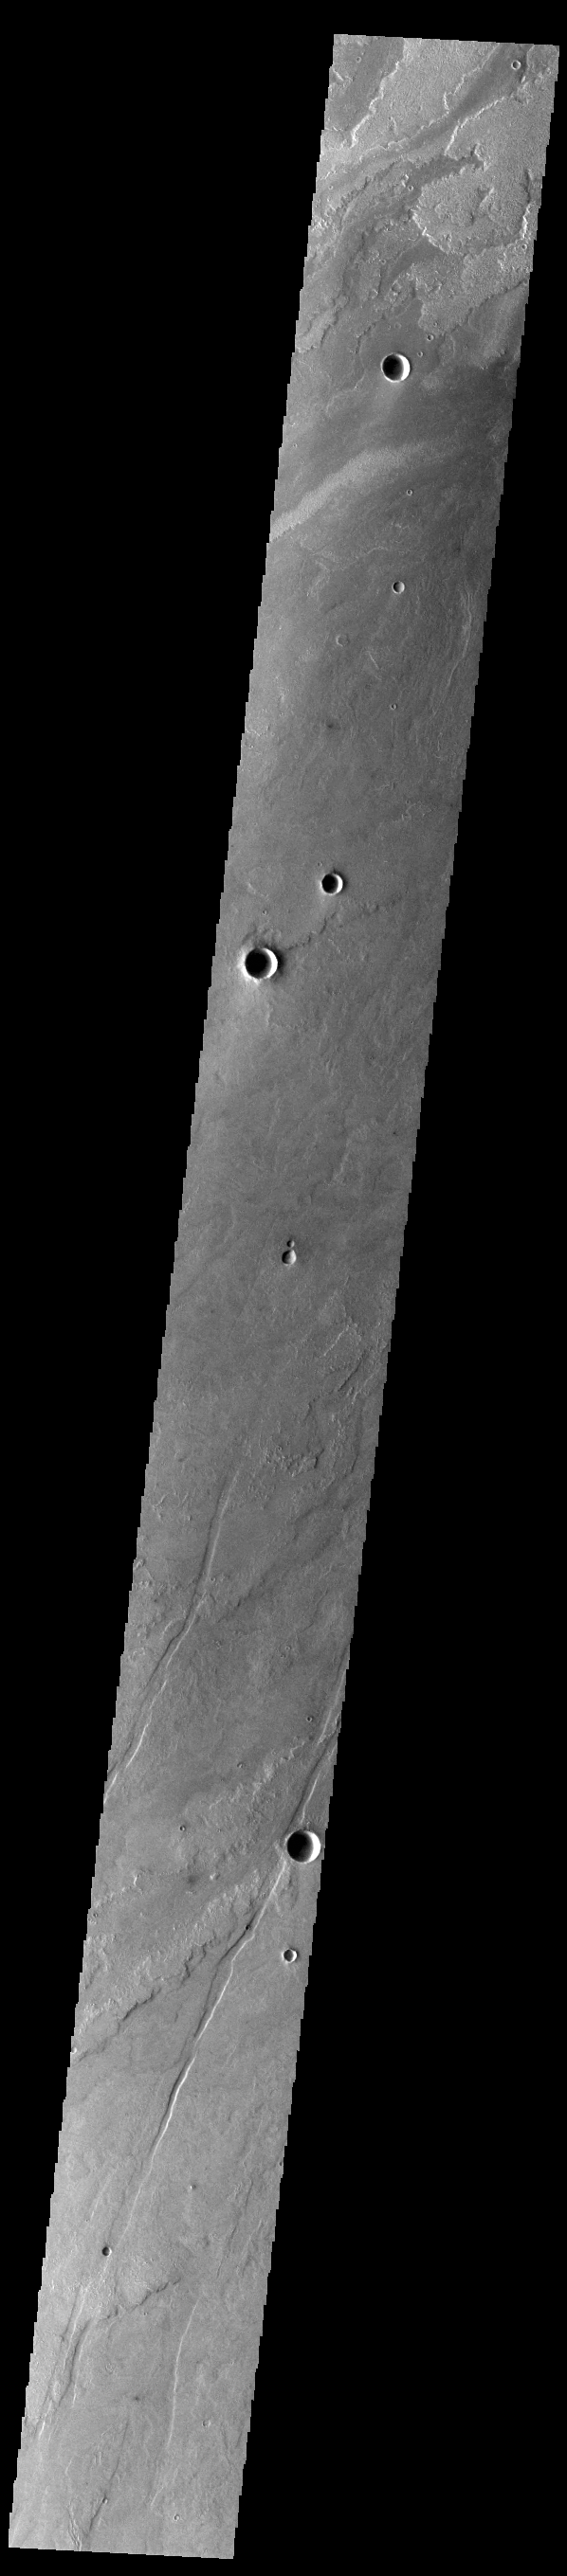

Daedalia Planum

Today’s VIS image shows a small portion of the immense lava flows that originated from Arsia Mons. Arsia Mons is the southernmost of the three large aligned volcanoes in the Tharsis region. Arsia Mons’ last eruption was 10s of million years ago. The different surface textures are created by differences in the lava viscosity and cooling rates. The lobate margins of each flow can be traced back to the start of each flow — or to the point where they are covered by younger flows. Flows in Daedalia Planum can be as long as 180 km (111 miles). For comparison the longest Hawaiian lava flow is only 51 km (~31 miles) long. The total area of Daedalia Planum is 2.9 million square km — more than four times the size of Texas.

Credit: NASA/JPL-Caltech/ASU